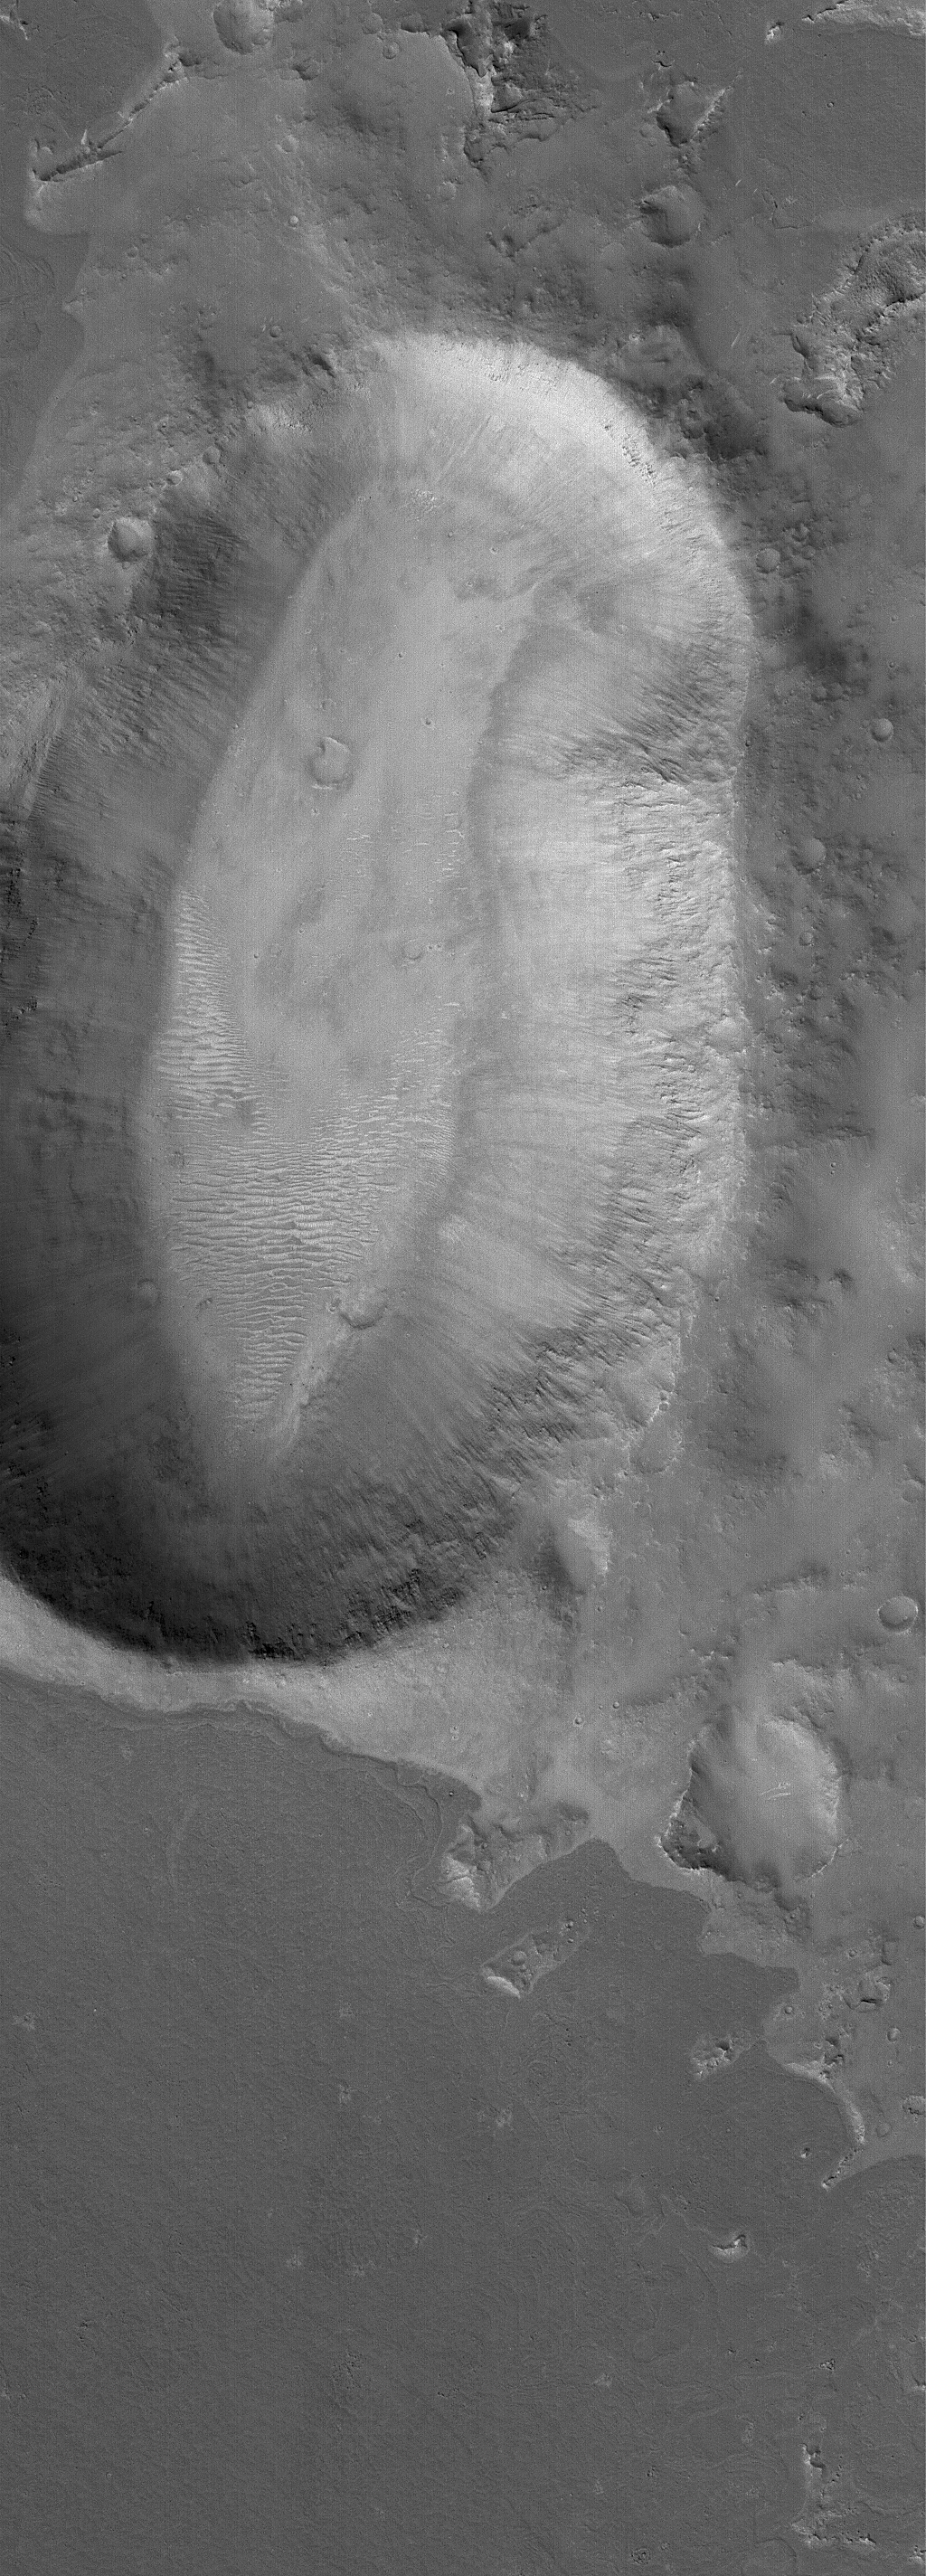

Kidney-Shaped Impact

23 February 2006
This Mars Global Surveyor (MGS) Mars Orbiter Camera (MOC) image shows an unusally-shaped (not circular) impact crater in the Elysium region of Mars. A dark-toned lava flow surface is seen in the southern (lower) portion of the image.

Location near: 5.9°N, 220.0°W
Image width: ~3 km (~1.9 mi)
Illumination from: lower left
Season: Northern Winter

Credit: NASA/JPL/Malin Space Science Systems